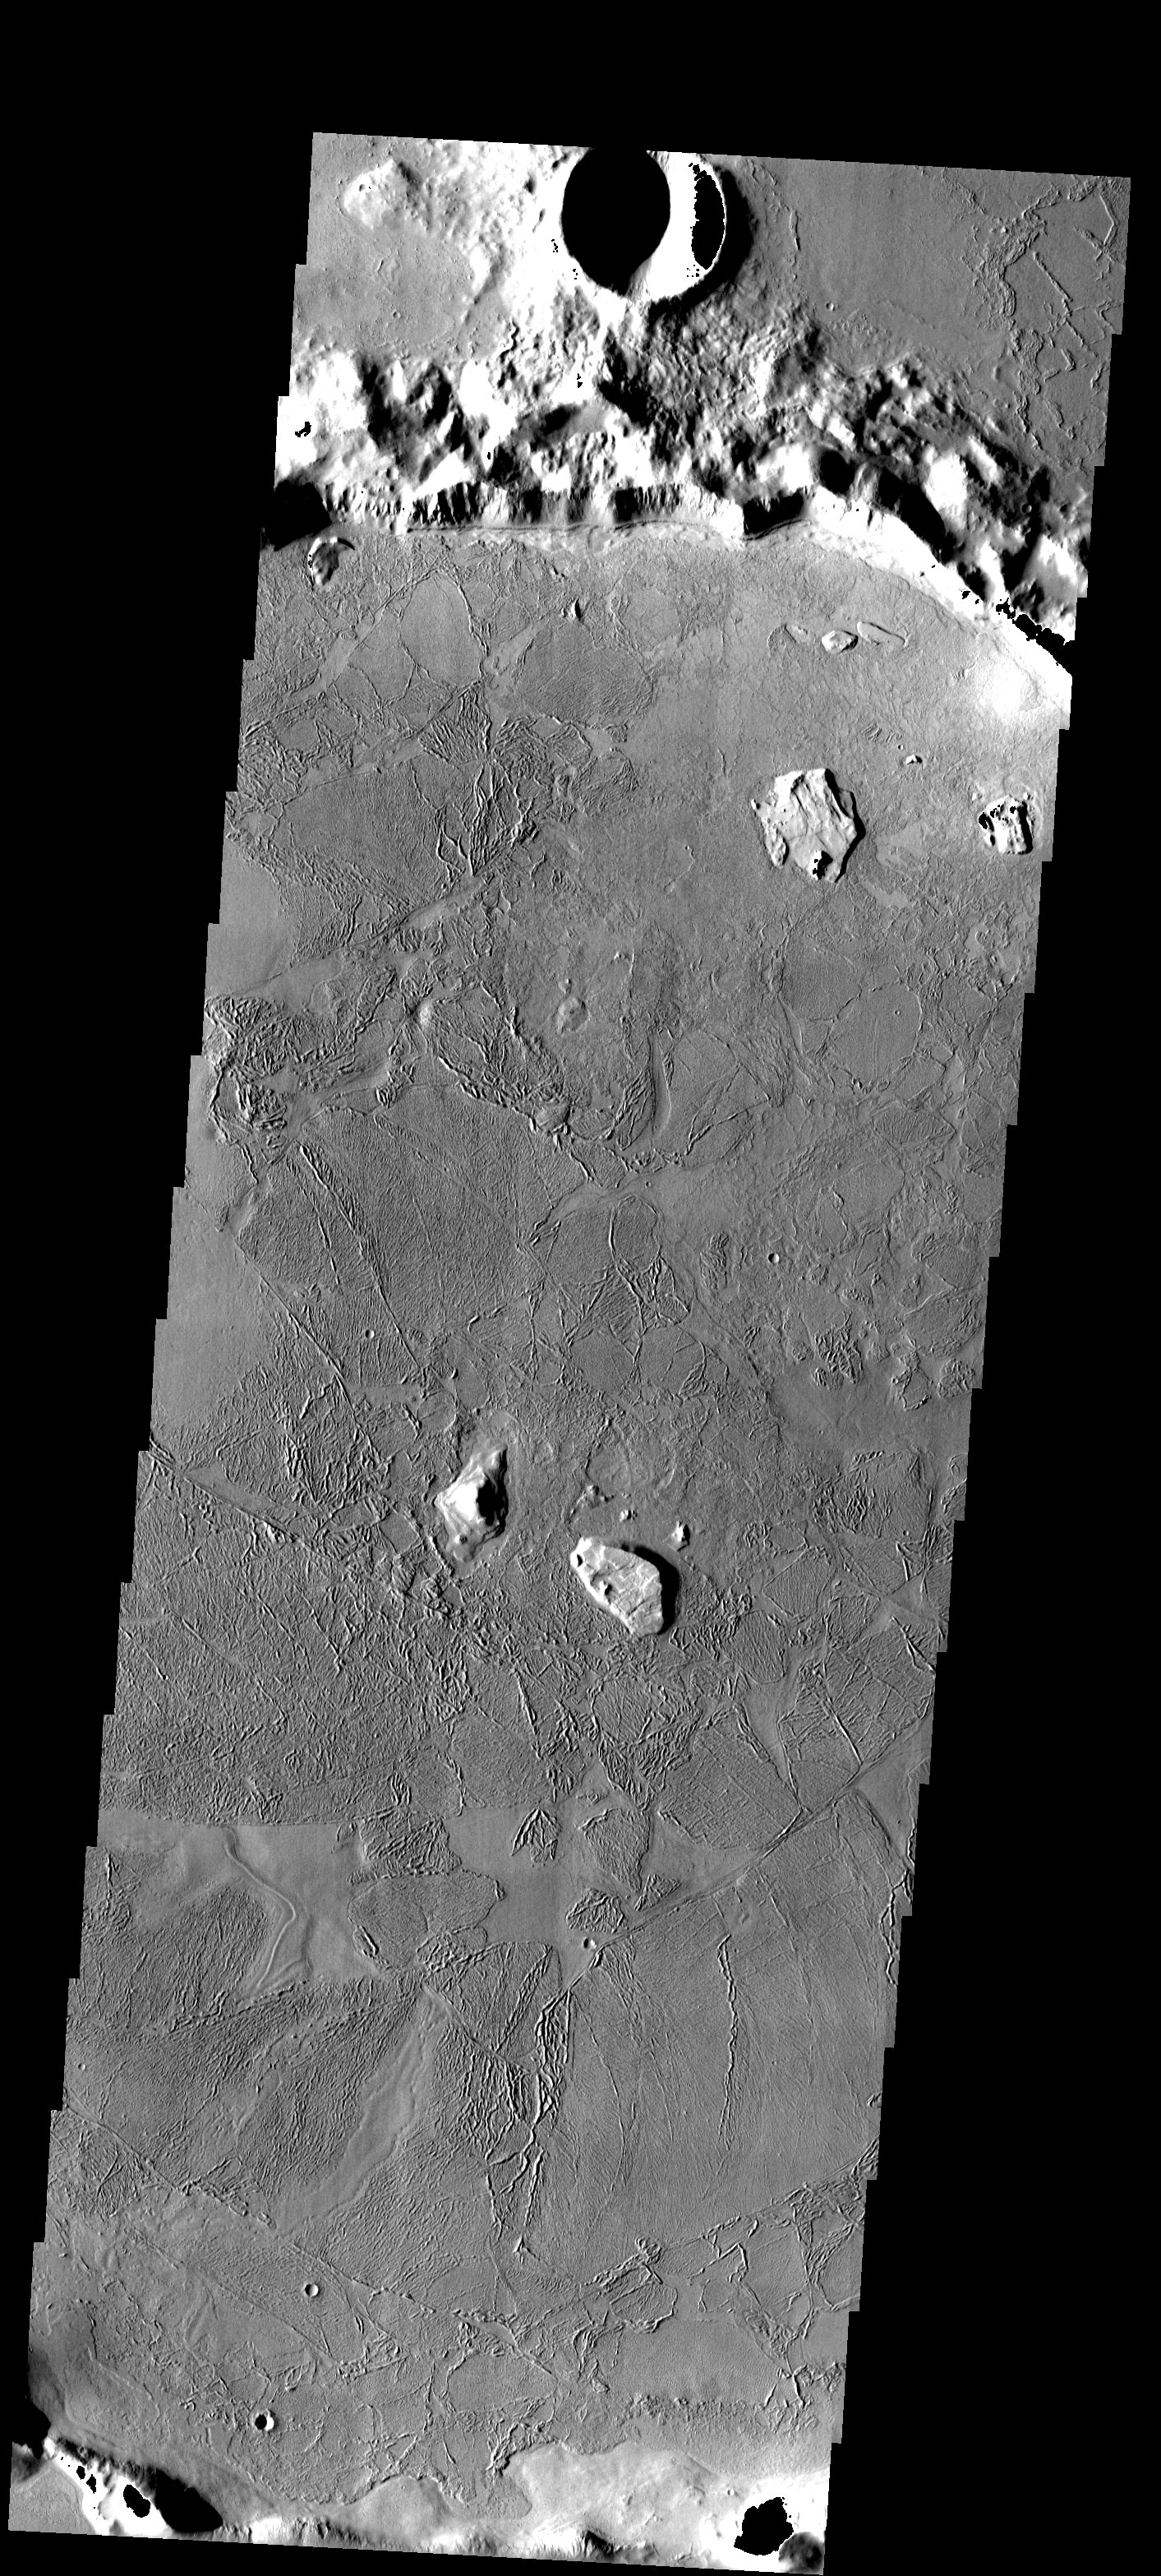

Flooded Crater

Flooded crater in Amazonis Planitia. This crater has been either flooded with mud and or lava. The fluid then ponded up, dried and formed the surface textures we see today.

Note: this THEMIS visual image has not been radiometrically nor geometrically calibrated for this preliminary release. An empirical correction has been performed to remove instrumental effects. A linear shift has been applied in the cross-track and down-track direction to approximate spacecraft and planetary motion. Fully calibrated and geometrically projected images will be released through the Planetary Data System in accordance with Project policies at a later time.

NASA’s Jet Propulsion Laboratory manages the 2001 Mars Odyssey mission for NASA’s Office of Space Science, Washington, D.C. The Thermal Emission Imaging System (THEMIS) was developed by Arizona State University, Tempe, in collaboration with Raytheon Santa Barbara Remote Sensing. The THEMIS investigation is led by Dr. Philip Christensen at Arizona State University. Lockheed Martin Astronautics, Denver, is the prime contractor for the Odyssey project, and developed and built the orbiter. Mission operations are conducted jointly from Lockheed Martin and from JPL, a division of the California Institute of Technology in Pasadena.

Image information: VIS instrument. Latitude 27, Longitude 190.9 East (169.1 West). 19 meter/pixel resolution.

Credit: NASA/JPL/Arizona State University